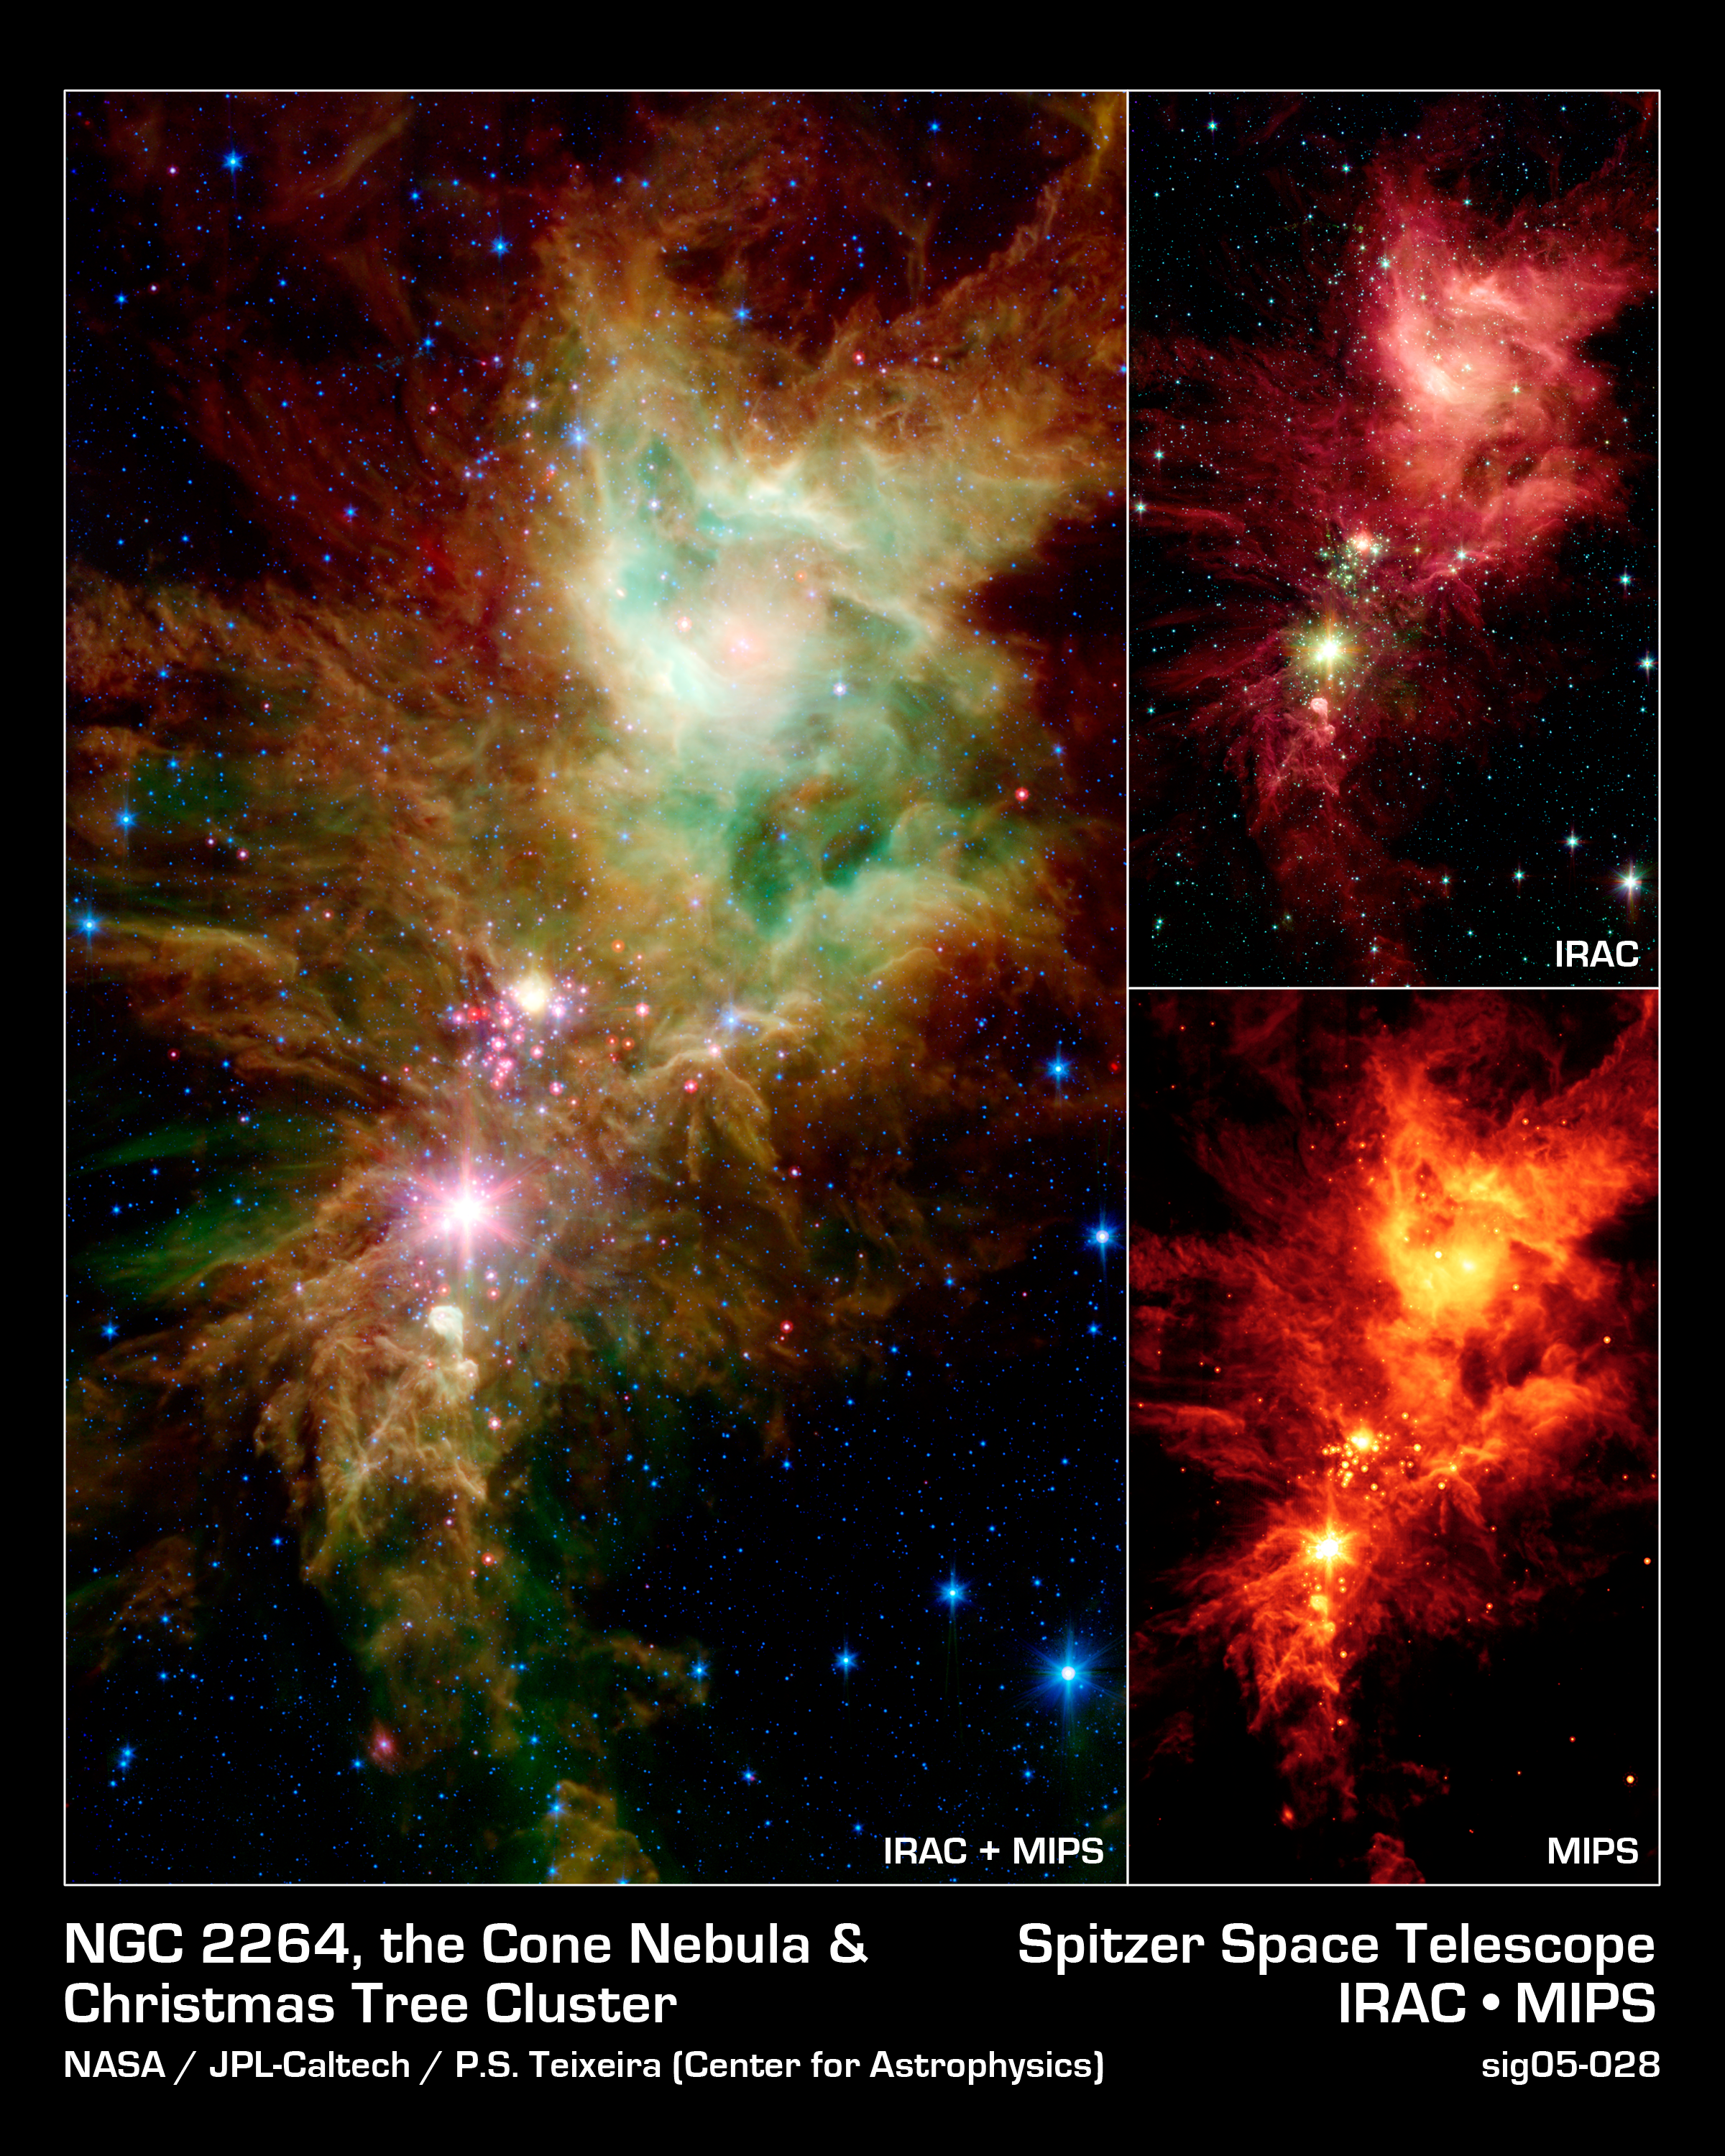

Stellar Snowflake Cluster

Newborn stars, hidden behind thick dust, are revealed in this image of a section of the Christmas Tree Cluster from NASA's Spitzer Space Telescope, created in joint effort between Spitzer's Infrared Array Camera (IRAC) and Multiband Imaging Photometer (MIPS) instruments.

The newly revealed infant stars appear as pink and red specks toward the center of the combined IRAC-MIPS image (left panel). The stars appear to have formed in regularly spaced intervals along linear structures in a configuration that resembles the spokes of a wheel or the pattern of a snowflake. Hence, astronomers have nicknamed this the "Snowflake Cluster."

Star-forming clouds like this one are dynamic and evolving structures. Since the stars trace the straight line pattern of spokes of a wheel, scientists believe that these are newborn stars, or "protostars." At a mere 100,000 years old, these infant structures have yet to "crawl" away from their location of birth. Over time, the natural drifting motions of each star will break this order, and the snowflake design will be no more.

While most of the visible-light stars that give the Christmas Tree Cluster its name and triangular shape do not shine brightly in Spitzer's infrared eyes, all of the stars forming from this dusty cloud are considered part of the cluster.Like a dusty cosmic finger pointing up to the newborn clusters, Spitzer also illuminates the optically dark and dense Cone Nebula, the tip of which can be seen towards the bottom left corner of each image.

The combined IRAC-MIPS image shows the presence of organic molecules mixed with dust as wisps of green, which have been illuminated by nearby star formation. The larger yellowish dots neighboring the baby red stars in the Snowflake Cluster are massive stellar infants forming from the same cloud. The blue dots sprinkled across the image represent older Milky Way stars at various distances along this line of sight. The image is a five-channel, composite, showing emission from wavelengths of 3.6 and 4.5 microns (blue), 5.8 microns (cyan), 8 microns (green), and 24 microns (red).

IRAC's near and mid-infrared eyes (top right) show that the nebula is still actively forming stars. The wisps of red (represented as green in the IRAC-MIPS image) are organic molecules mixed with dust, which has been illuminated by nearby star formation. The IRAC picture is a four-channel, composite, showing emission from wavelengths of 3.6 microns (blue), 4.5 microns (green), 5.8 microns (orange) and 8.0 microns (red).

MIPS' far-infrared eyes (bottom right) the colder dust of the nebula and unwraps the youngest stellar babies from their dusty covering. This is a image showing emission at 24 microns (red).

Credit: NASA/JPL-Caltech/P.S. Teixeira (Harvard-Smithsonian CfA)